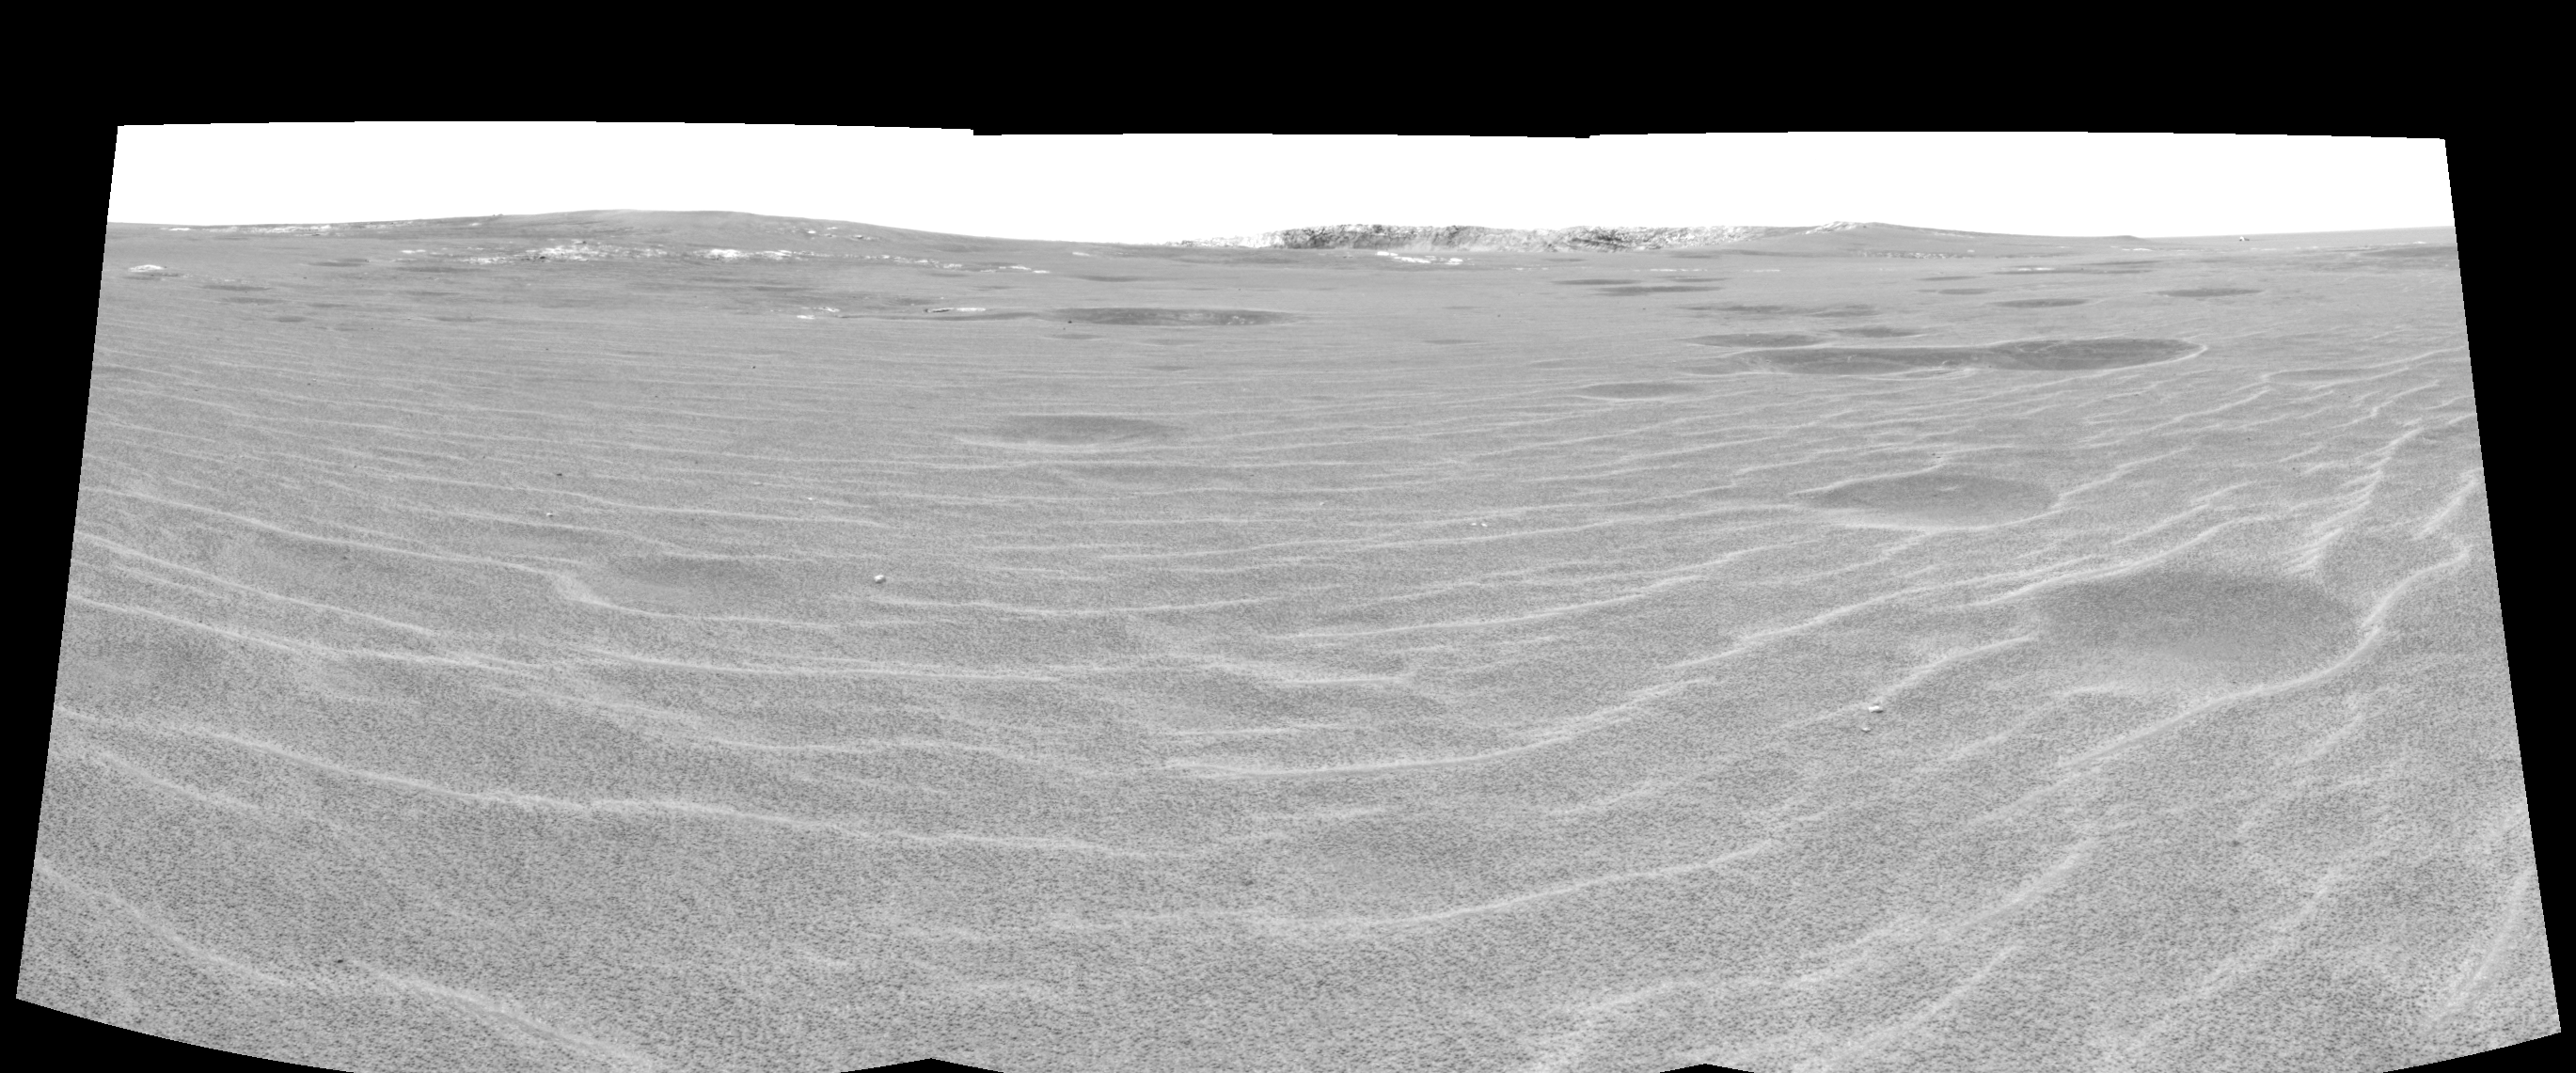

Approaching ‘Endurance’ (left eye)

This cylindrical-perspective projection was constructed from a sequence of images taken by the Mars Exploration Rover Opportunity’s navigation camera on the rover’s 93rd sol on Mars. The mosaic was created from three images from the camera’s left eye. The camera acquired the images at approximately 12:27 Local Solar Time, or around 8:22 AM Pacific Daylight Time on April 28, 2004. On that sol, Opportunity sat about 75 meters (246 feet) away from the rim of “Endurance Crater.”

See PIA05849 for 3-D view and PIA05851 for right eye view of this left eye cylindrical-perspective projection.

Credit: NASA/JPL/Cornell